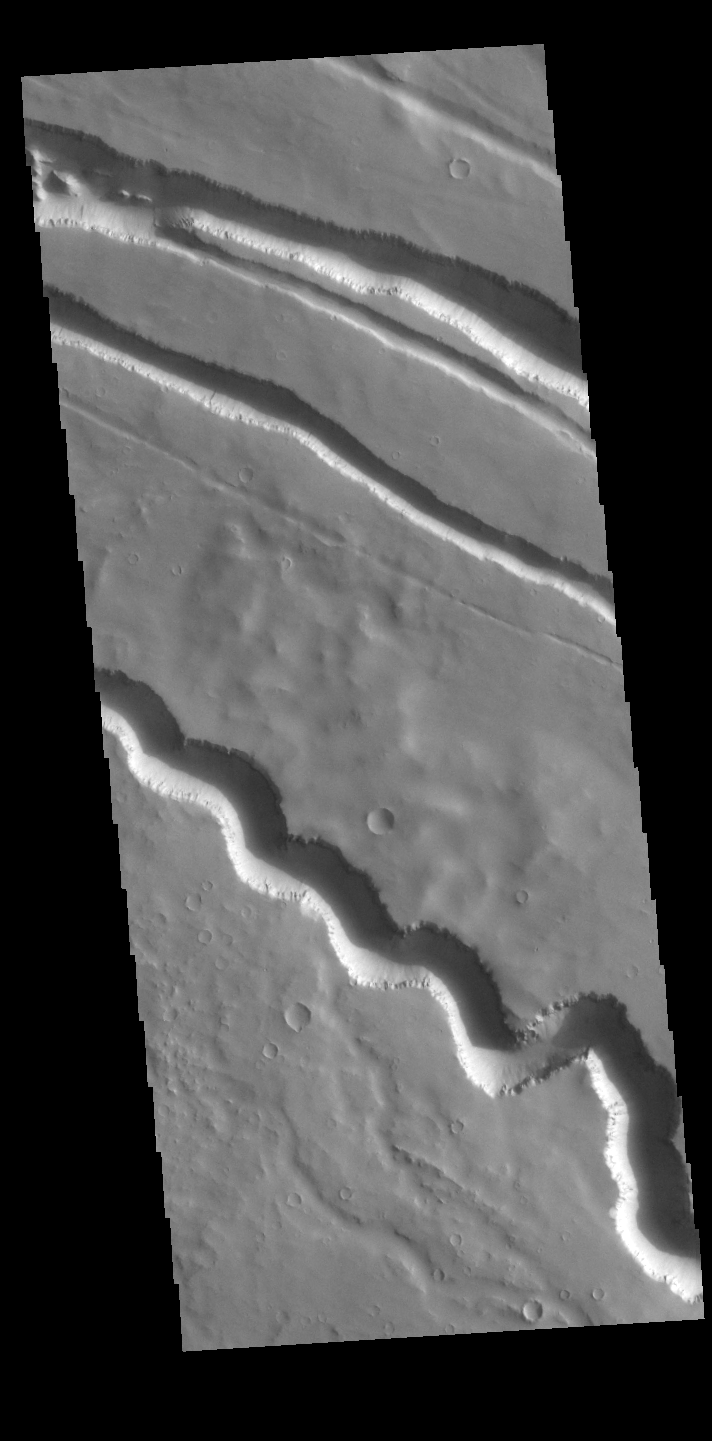

Elysium Fossae

Today’s VIS image contains a section of the many channel forms found radial to the Elysium Mons volcanic complex. In this case the fossae are located to the west of Elysium Mons. Elysium Fossae are comprised of both linear and sinuous channels, usually interpreted to have both fluid and tectonic forces playing a part in the formation. The linear depressions resemble grabens (formed by tectonic forces) and sinuous channel more closely resembles features caused by fluid flow – either lava or water created by melting subsurface ice due to volcanic heating.

Credit: NASA/JPL-Caltech/ASU